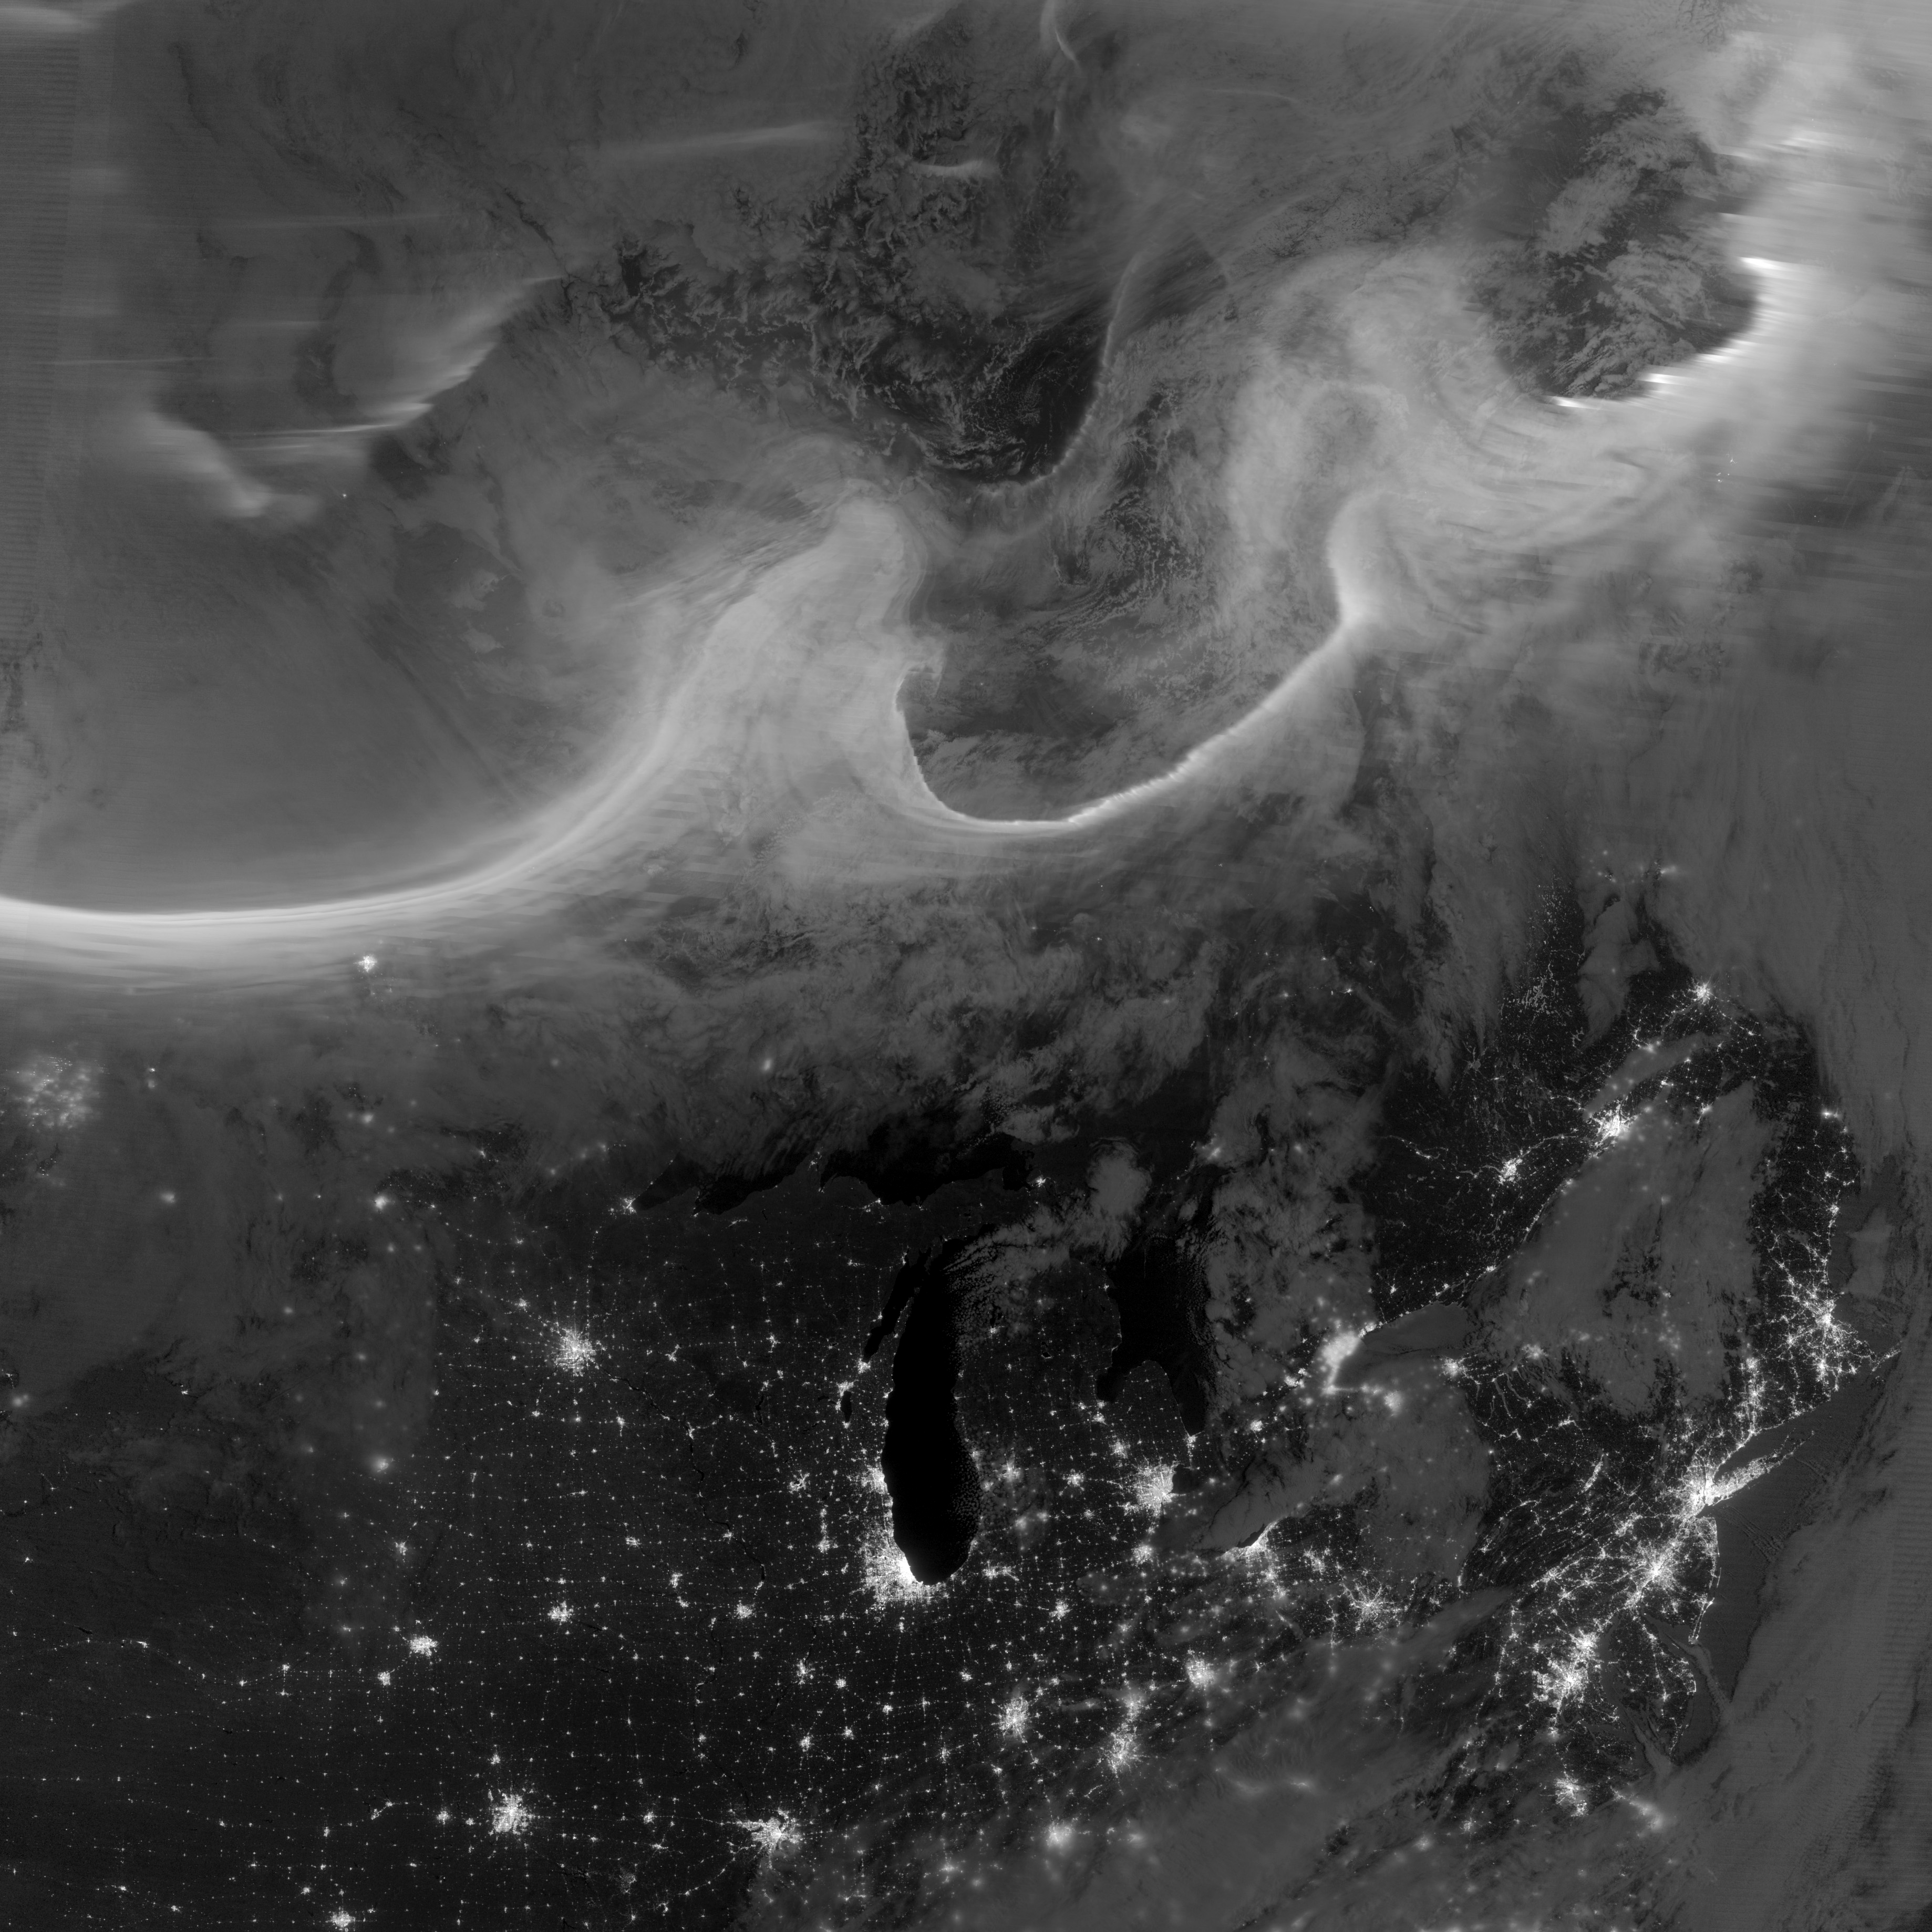

Auroras over North America as Seen from Space

Overnight on October 4-5, 2012, a mass of energetic particles from the atmosphere of the Sun were flung out into space, a phenomenon known as a coronal mass ejection. Three days later, the storm from the Sun stirred up the magnetic field around Earth and produced gorgeous displays of northern lights. NASA satellites track such storms from their origin to their crossing of interplanetary space to their arrival in the atmosphere of Earth. Using the “day-night band” (DNB) of the Visible Infrared Imaging Radiometer Suite (VIIRS), the Suomi National Polar-orbiting Partnership (Suomi NPP) satellite acquired this view of the aurora borealis early on the morning of October 8, 2012. The northern lights stretch across Canada’s Quebec and Ontario provinces in the image, and are part of the auroral oval that expanded to middle latitudes because of a geomagnetic storm. The DNB sensor detects dim light signals such as auroras, airglow, gas flares, city lights, and reflected moonlight. In the case of the image above, the sensor detected the visible light emissions as energetic particles rained down from Earth’s magnetosphere and into the gases of the upper atmosphere. The images are similar to those collected by the Operational Linescan System flown on U.S. Defense Meteorological Satellite Program (DMSP) satellites for the past three decades. “When I first saw images like this as a graduate student, I was immediately struck by the fluid dynamic characteristics of the aurora,” said Tom Moore, a space physicist at NASA's Goddard Space Flight Center. “Viewing the aurora in this way makes it immediately clear that space weather is an interaction of fluids from the Sun with those of the Earth's upper atmosphere. The electrodynamics make for important differences between plasmas and ordinary fluids, but familiar behaviors (for example, waves and vortices) are still very apparent. It makes me wonder at the ability of apparently empty space to behave like a fluid.” Auroras typically occur when solar flares and coronal mass ejections—or even an active solar wind stream—disturb and distort the magnetosphere, the cocoon of space protected by Earth’s magnetic field. The collision of solar particles and pressure into our planet’s magnetosphere accelerates particles trapped in the space around Earth (such as in the radiation belts). Those particles are sent crashing down into Earth’s upper atmosphere—at altitudes of 100 to 400 kilometers (60 to 250 miles)—where they excite oxygen and nitrogen molecules and release photons of light. The results are rays, sheets, and curtains of dancing light in the sky. Auroras are a beautiful expression of the connection between Sun and Earth, but not all of the connections are benign. Auroras are connected to geomagnetic storms, which can distort radio communications (particularly high frequencies), disrupt electric power systems on the ground, and give slight but detectable doses of radiation to flight crews and passengers on high-latitude airplane flights and on spacecraft. The advantage of images like those from VIIRS and DMSP is resolution, according to space physicist Patrick Newell of the Johns Hopkins University Applied Physics Laboratory. “You can see very fine detail in the aurora because of the low altitude and the high resolution of the camera,” he said. Most aurora scientists prefer to use images from missions dedicated to aurora studies (such as Polar, IMAGE, and ground-based imagers), which can offer many more images of a storm (rather than one per orbit) and can allow researchers to calculate the energy moving through the atmosphere. There are no science satellites flying right now that provide such a view, though astronauts regularly photograph and film auroras from the International Space Station. NASA Earth Observatory image by Jesse Allen and Robert Simmon, using VIIRS Day-Night Band data from the Suomi National Polar-orbiting Partnership (Suomi NPP) and the University of Wisconsin's Community Satellite Processing Package. Suomi NPP is the result of a partnership between NASA, the National Oceanic and Atmospheric Administration, and the Department of Defense.

Credit: NASA Earth Observatory